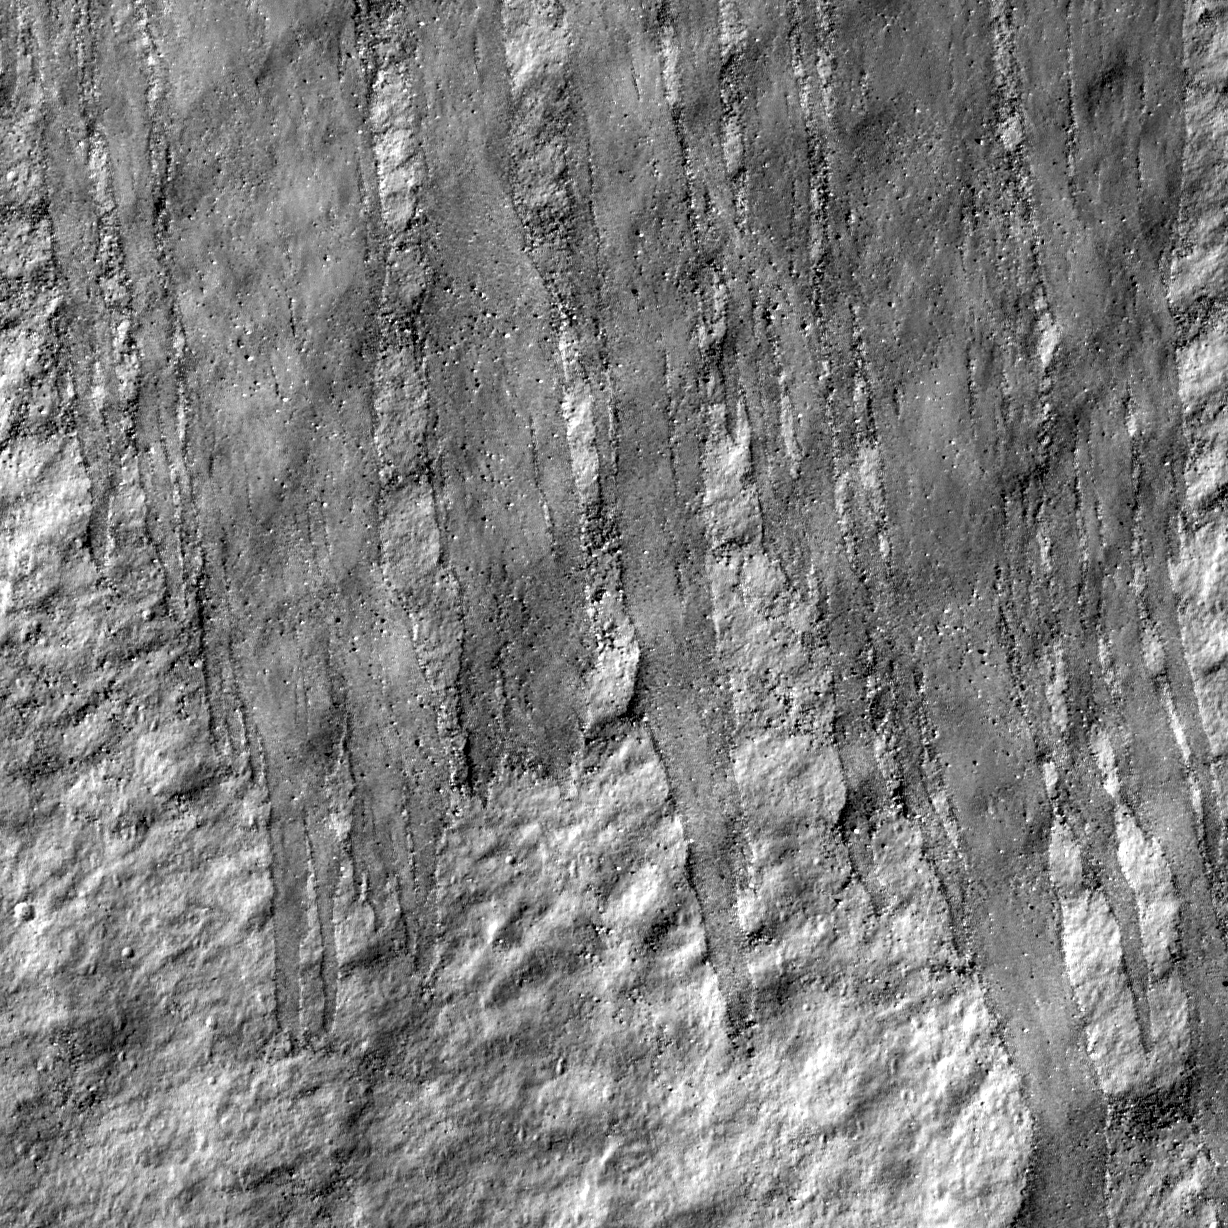

Rock Avalanche in Robinson Crater

Northern slope inside Robinson crater. LROC NAC M114259768R, 0.52 meter/pixel (1.7 feet/pixel), image width is 620 meters (2034 feet), sun light is from right side. Slope direction is from top to the bottom of the image.

NASA’s Goddard Space Flight Center built and manages the mission for the Exploration Systems Mission Directorate at NASA Headquarters in Washington. The Lunar Reconnaissance Orbiter Camera was designed to acquire data for landing site certification and to conduct polar illumination studies and global mapping. Operated by Arizona State University, LROC consists of a pair of narrow-angle cameras (NAC) and a single wide-angle camera (WAC). The mission is expected to return over 70 terabytes of image data.

Credit: NASA/GSFC/Arizona State University